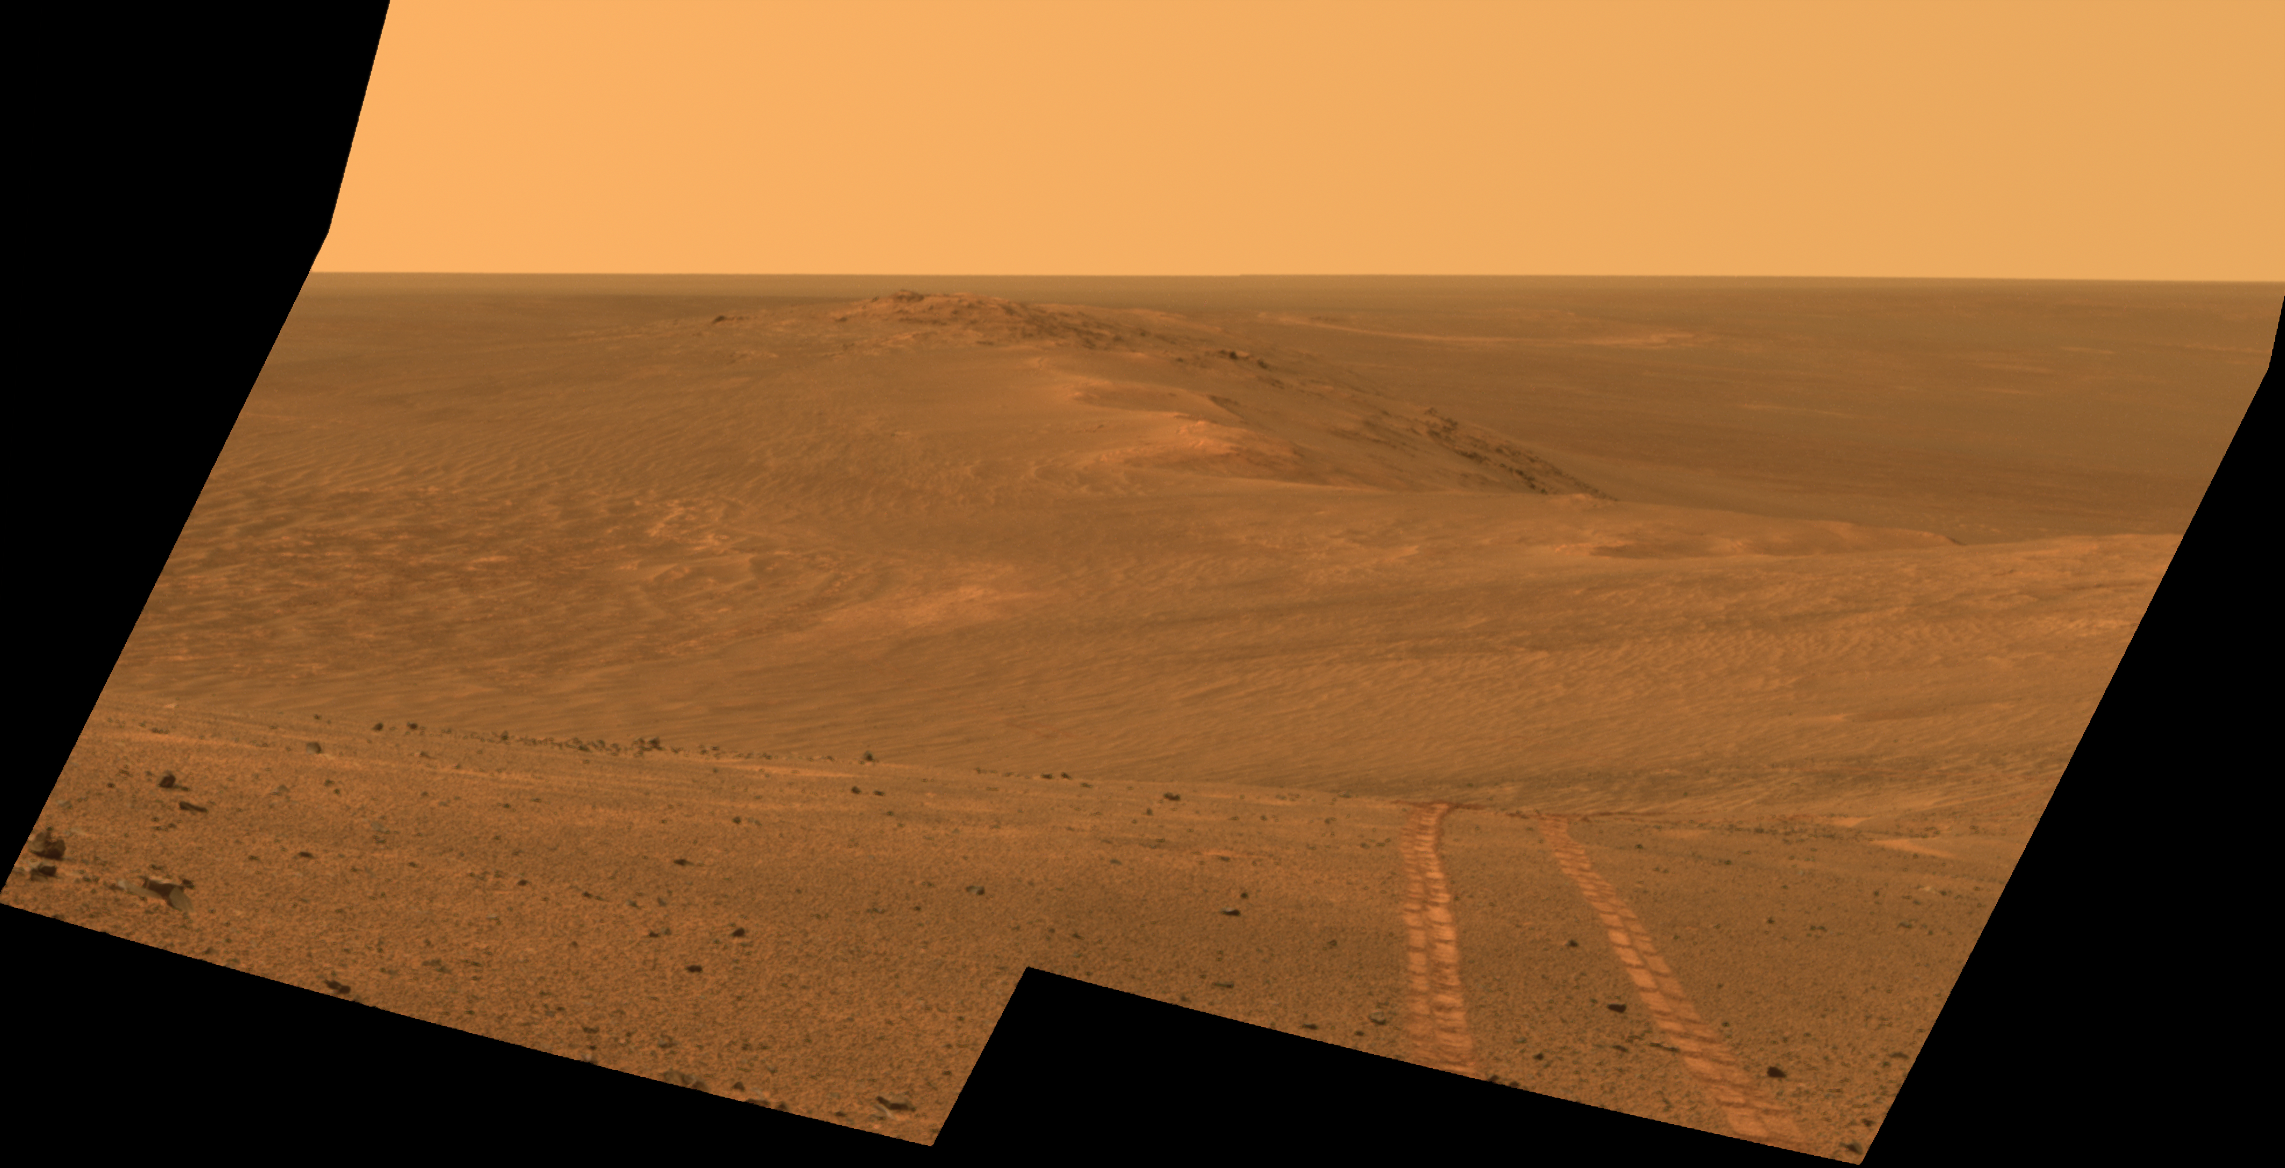

Rover Tracks in Northward View Along West Rim of Endeavour

This scene from the panoramic camera (Pancam) on NASA’s Mars Exploration Rover Opportunity looks back toward part of the west rim of Endeavour Crater that the rover drove along, heading southward, during the summer of 2014.

The vista merges multiple Pancam exposures taken on August 15, 2014, during the 3,754th Martian day, or sol, of Opportunity’s work on Mars.

The high point on the rim in the left half of the scene is the southern end of “Murray Ridge.” Tracks from drives from mid-July 2014 are faintly visible near there, and tracks from subsequent drives advance to the foreground. For scale, the distance between Opportunity’s parallel wheel tracks is about 3.3 feet (1 meter).

The most distant visible tracks are from nearly half a mile (more than 700 meters) prior to Opportunity’s arrival at the viewpoint from which this scene was recorded.

This version of the image is presented in approximate true color by combing exposures taken through three of the Pancam’s color filters, centered on wavelengths of 753 nanometers (near-infrared), 535 nanometers (green) and 432 nanometers (violet).

A false-color version, at PIA18605, makes the tracks more visible. A video at http://www.jpl.nasa.gov/video/?id=1325 places the scene into context of the rover’s entire route of more than 25 miles (40 kilometers) since its 2004 landing. A map indicating the rover’s Sol 3754 location (as the location reached by a Sol 3752 drive) is online at http://mars.nasa.gov/mer/mission/tm-opportunity/opportunity-sol3757.html.

JPL manages the Mars Exploration Rover Project for NASA’s Science Mission Directorate in Washington.

Credit: NASA/JPL-Caltech/Cornell Univ./Arizona State Univ.